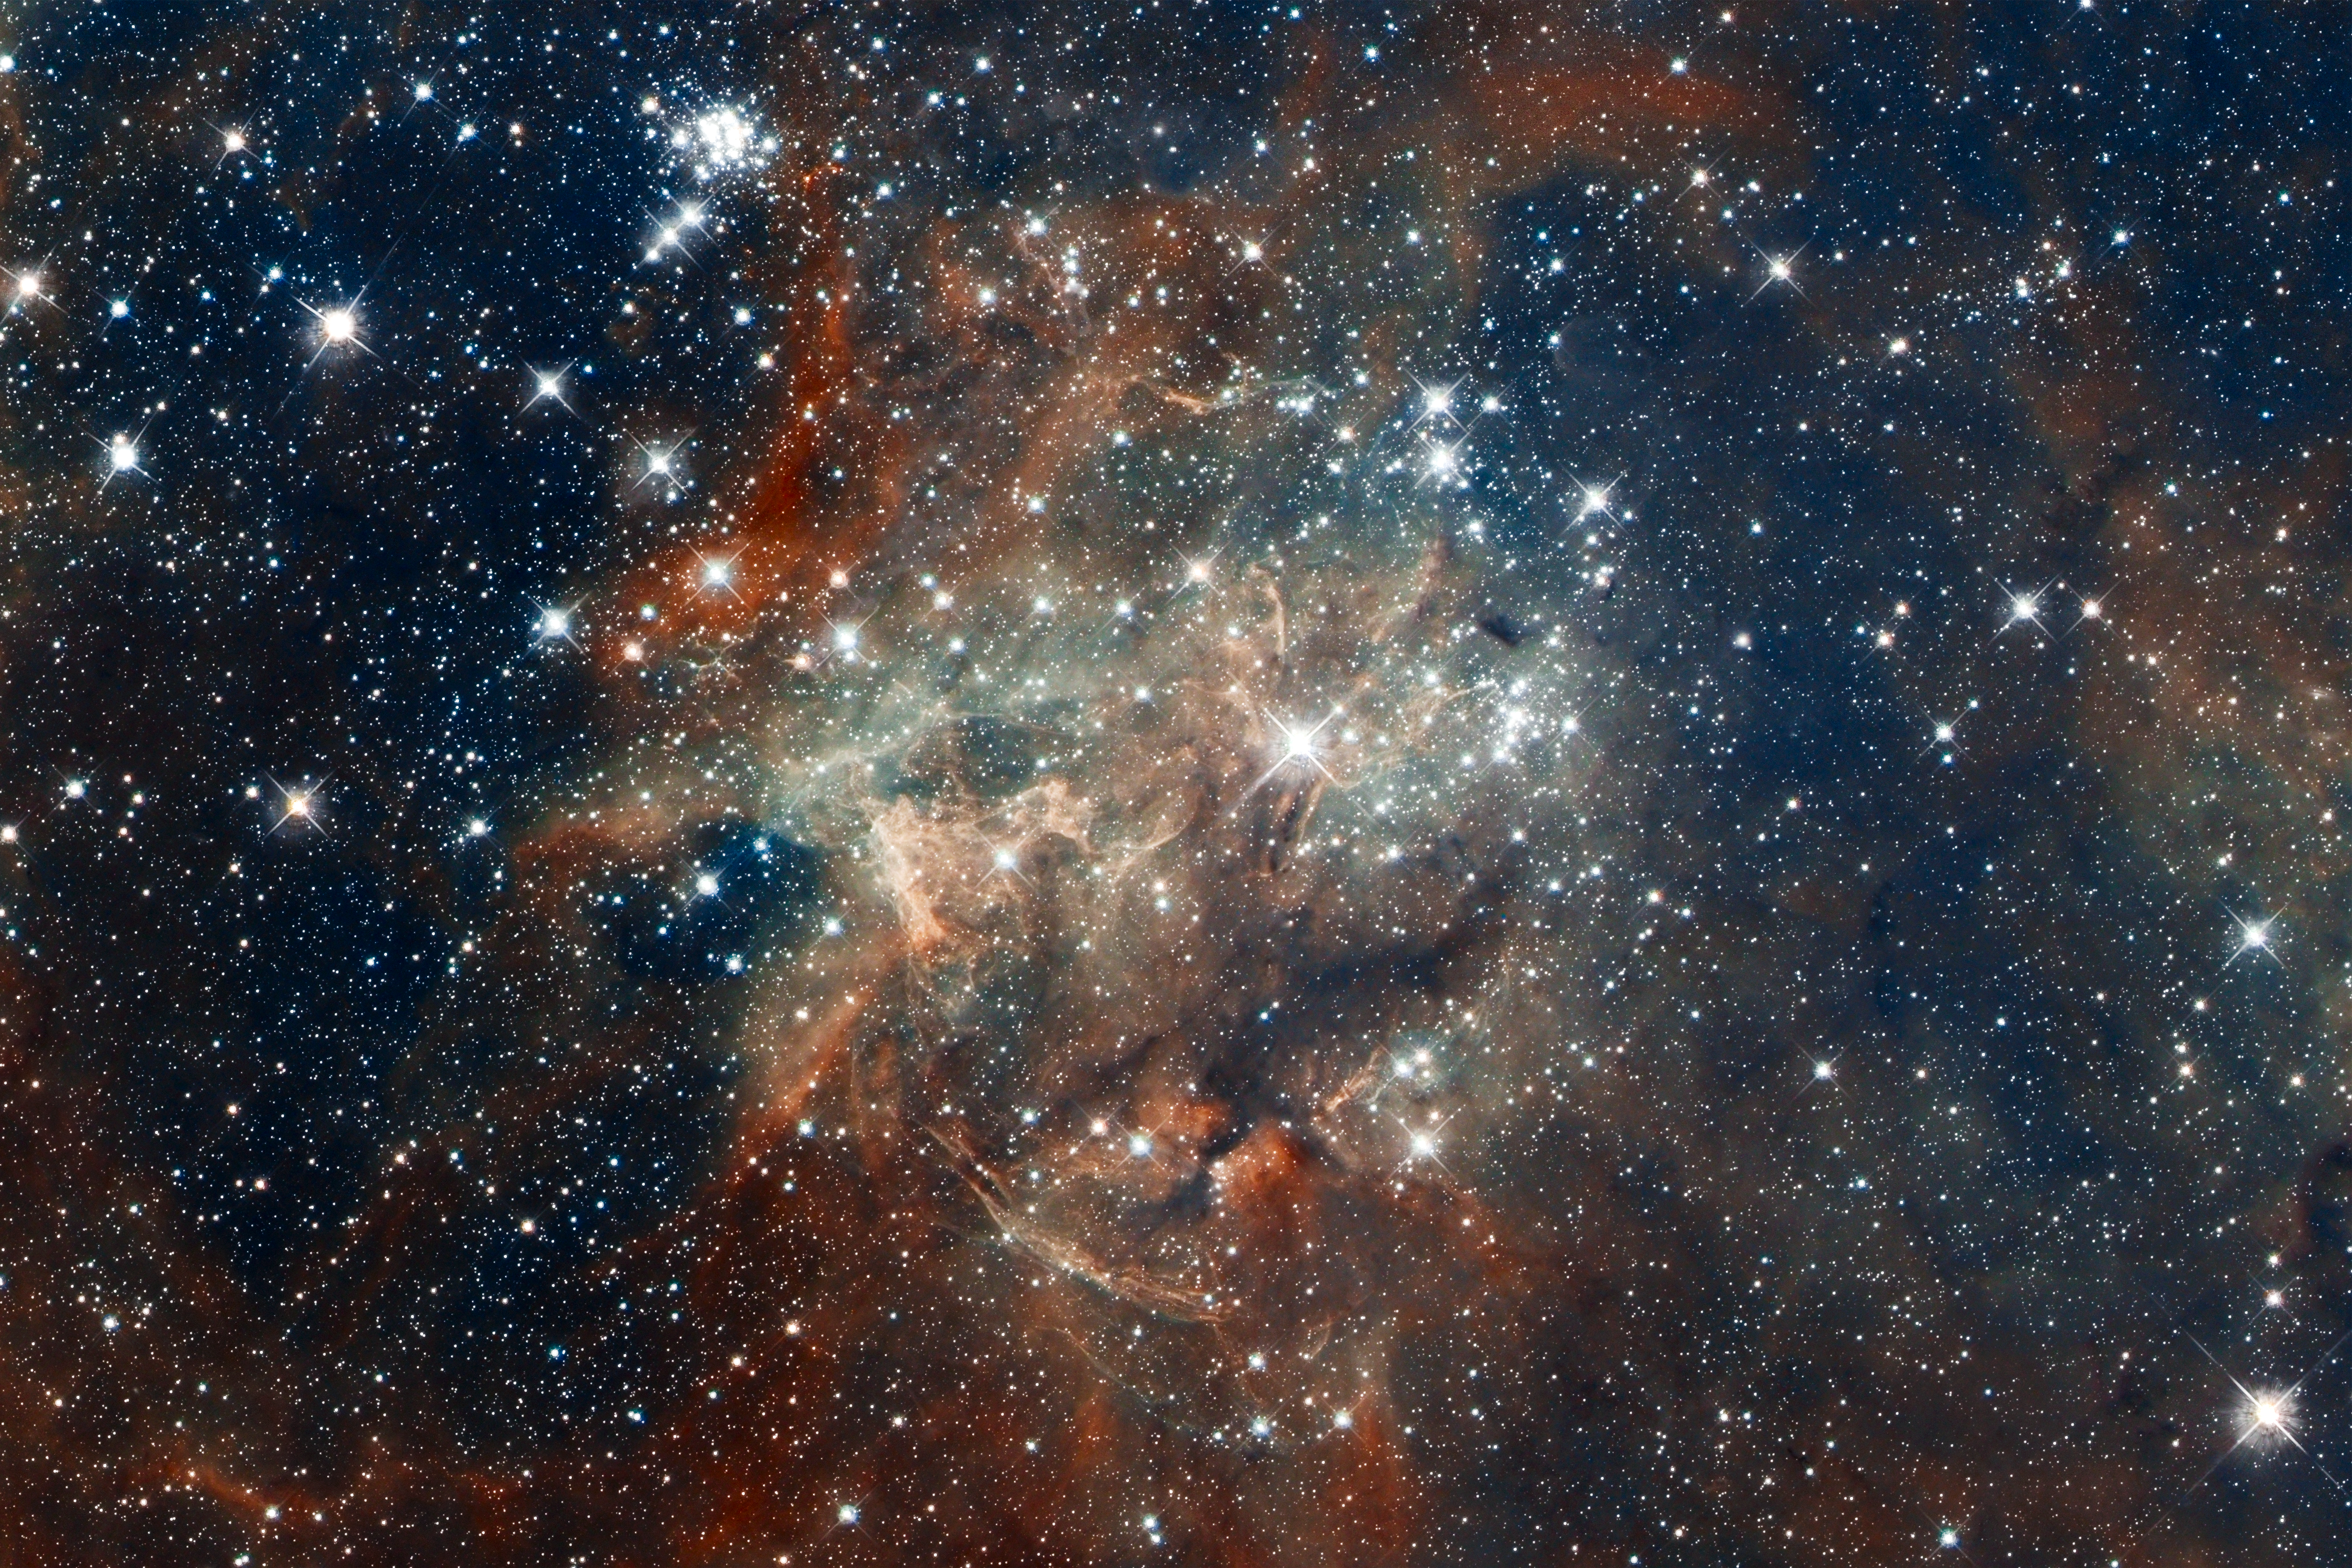

Hubble Images 30 Doradus: NGC 2060

The star cluster NGC 2060 is a loose collection of stars that are no longer gravitationally bound to each other. The stellar grouping will disperse in a few million years. It contains a supernova that exploded about 10,000 years ago, blowing out gas surrounding it. The dark region below the cluster is a dense cloud of dust lying in front of it.

30 Doradus is the brightest, nearby star-forming region and home to the most massive stars in our cosmic neighborhood of about 25 galaxies. The nebula is close enough to Earth that Hubble can resolve individual stars, giving astronomers important information about the stars' birth and evolution. 30 Doradus resides 170,000 light-years away in the Large Magellanic Cloud, a small, satellite galaxy of our Milky Way.

Credit: NASA, ESA, D. Lennon and E. Sabbi (ESA/STScI), J. Anderson, S. E. de Mink, R. van der Marel, T. Sohn, and N. Walborn (STScI), N. Bastian (Excellence Cluster, Munich), L. Bedin (INAF, Padua), E. Bressert (ESO), P. Crowther (University of Sheffield), A. de Koter (University of Amsterdam), C. Evans (UKATC/STFC, Edinburgh), A. Herrero (IAC, Tenerife), N. Langer (AifA, Bonn), I. Platais (JHU), and H. Sana (University of Amsterdam)